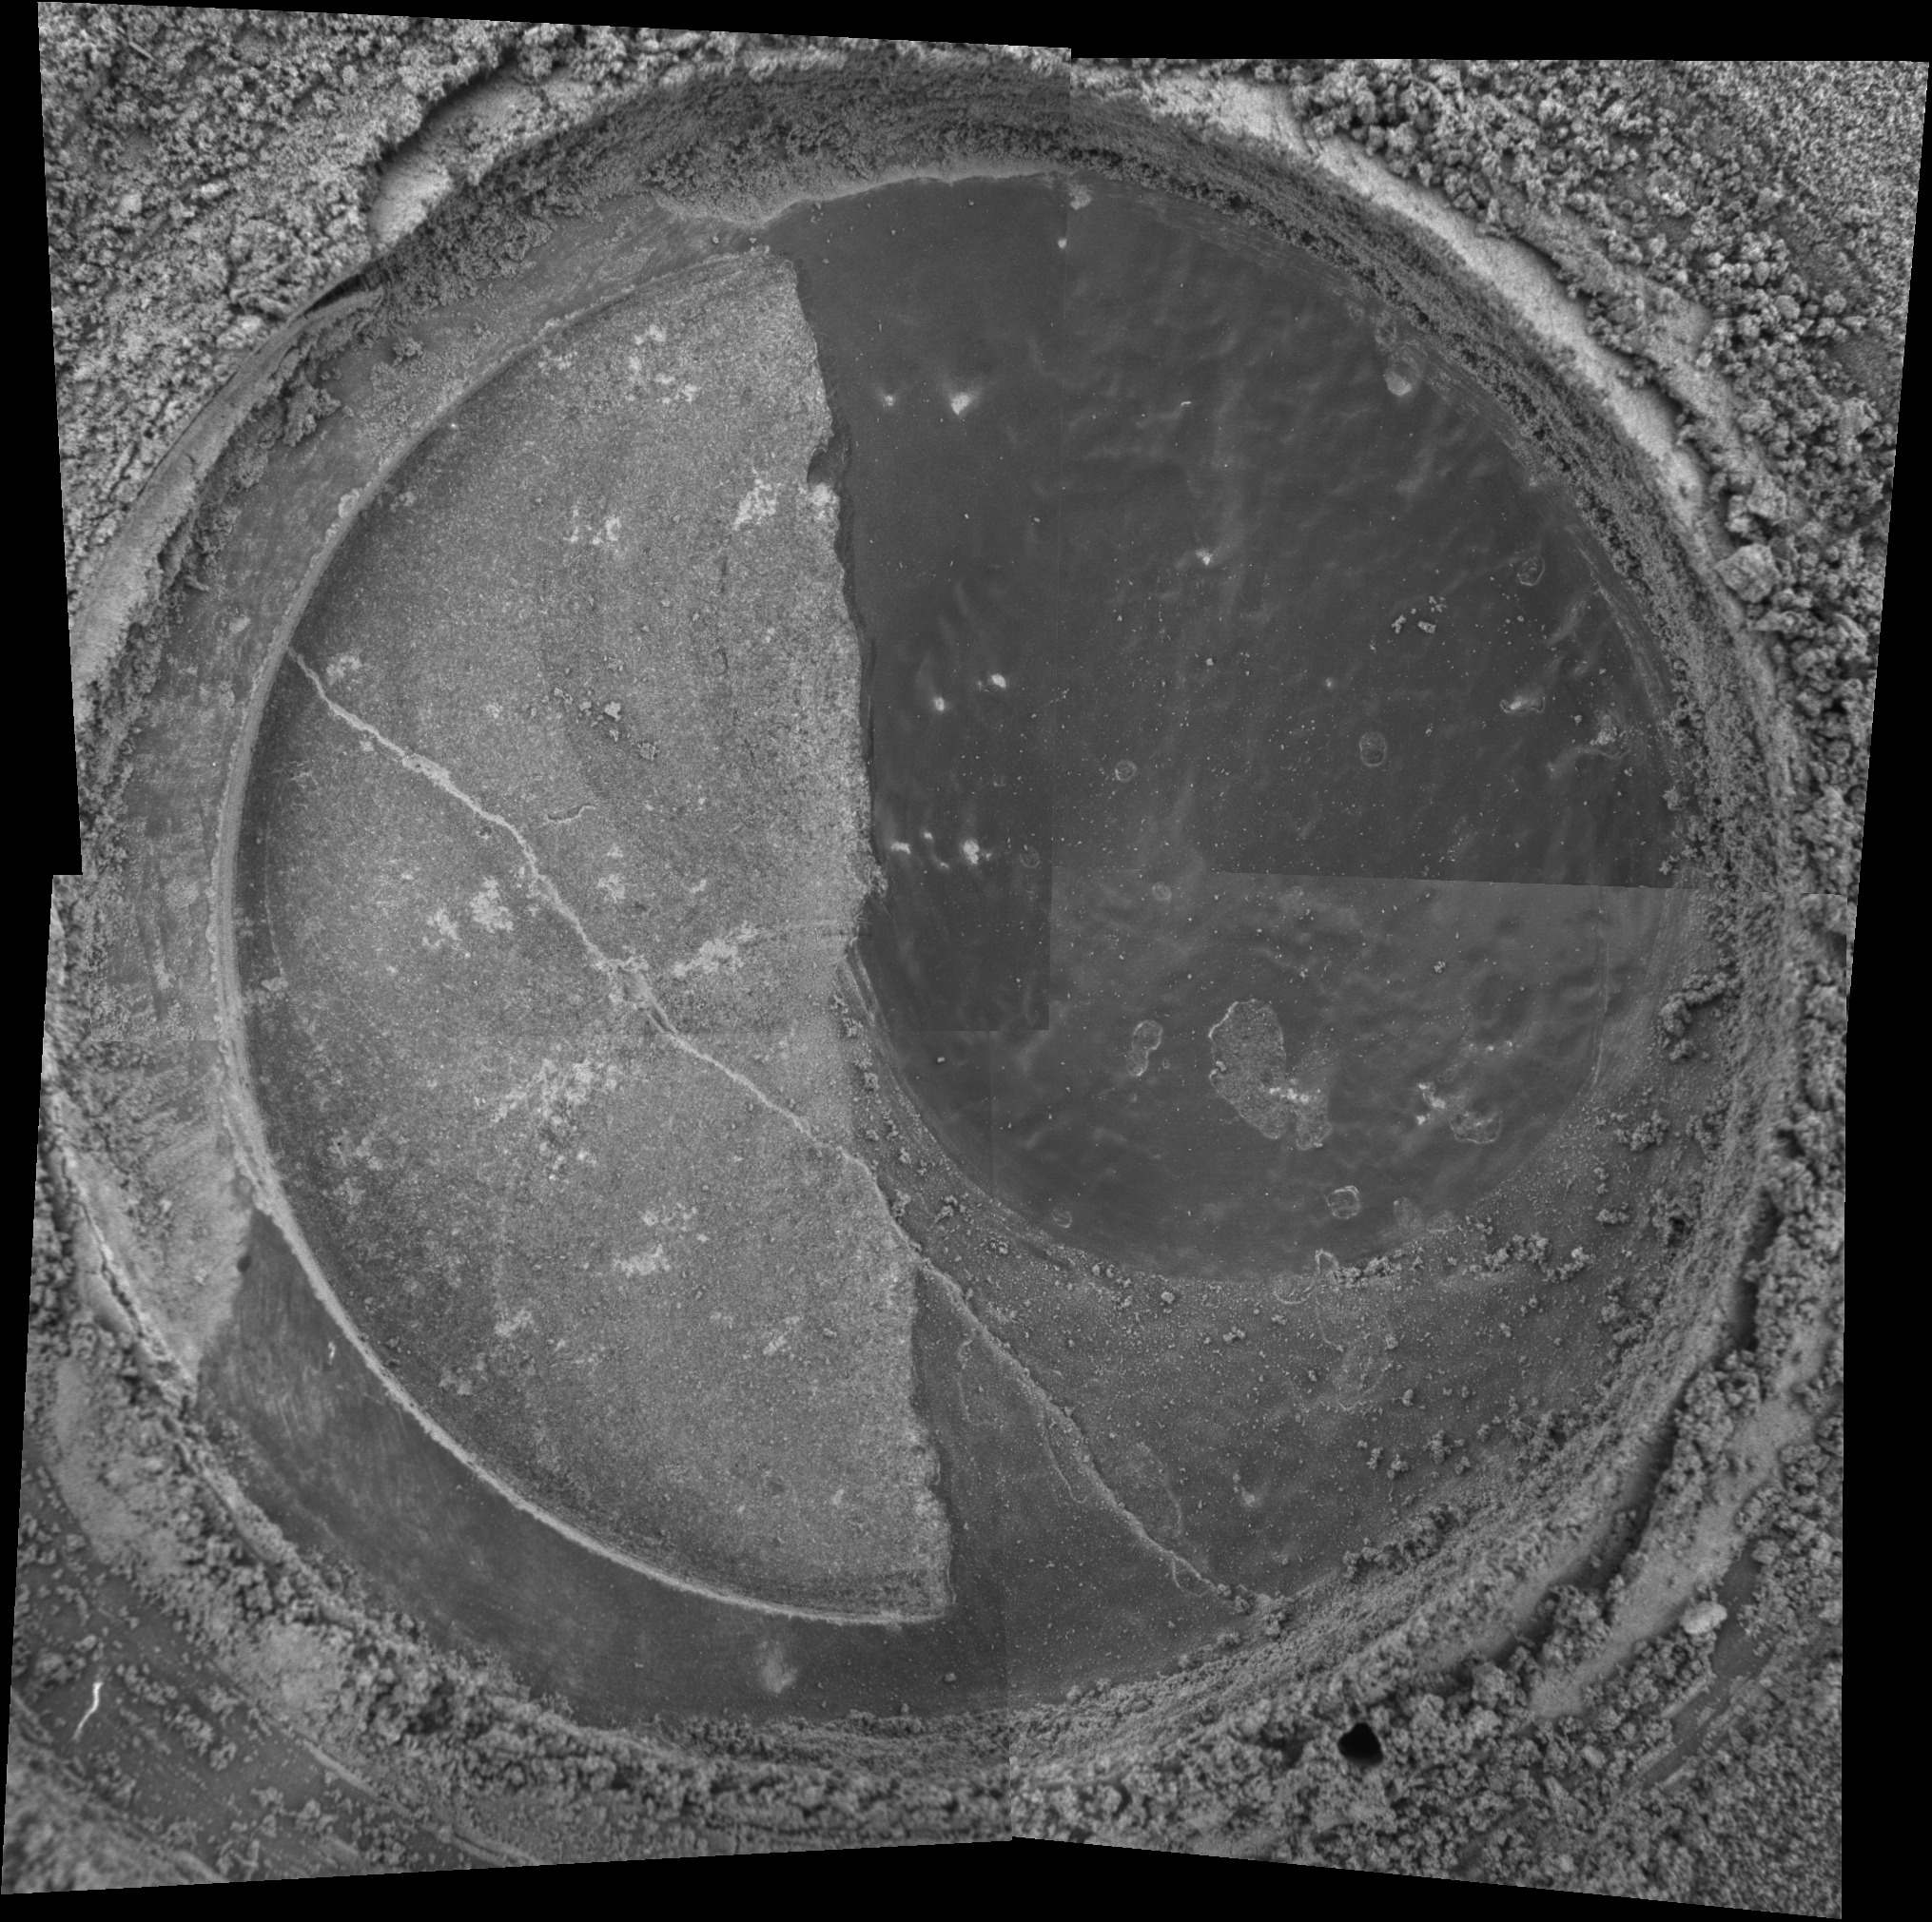

A Tough Grind

NASA’s Mars Exploration Rover Spirit took the four images that make up this mosaic with its microscopic imager on sol 82. The mosaic reveals the drilled surface of the target called “New York” on the rock dubbed “Mazatzal.” The rock abrasion tool ground for 3 hours and 45 minutes to create this 3.8 millimeter-deep (0.15 inch) hole. The exposed area is 4.5 centimeters (1.8 inches) in diameter.

Mazatzal was an interesting rock to grind because it has a lighter tone than the previously ground rocks “Adirondack” and “Humphrey,” and because it looks different from its surrounding environment. Scientists hypothesized that Mazatzal’s surface might be covered with a rind of weathered material. They drilled through this very top layer to reveal the underlying rock.

Because Mazatzal’s surface was not even, the left half of the rock was penetrated more deeply than the right. As can be seen in this image, the right, darker portion of the rock is still covered by the rind material. Spirit completed a second grind at this location at a different angle to remove the remaining veneer from the right side and create an even deeper hole. Images of this second grind will be sent back to Earth in the next sol or two.

After the Final Grind
The image was acquired on sol 85 after the rover drilled into New York a second time with its rock abrasion tool. Remnants of the dark grey coating that covers Mazatzal’s interior can be seen at the right side of the hole. The crack in the rock may have once contained fluids out of which minerals precipitated. Each image making up this mosaic is 3 centimeters (1.2 inches) across.

Credit: NASA/JPL